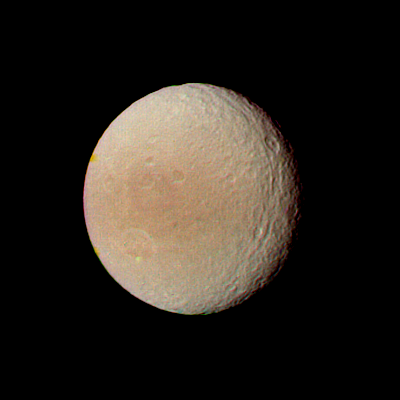

Saturn – Tethys from 594,000 kilometers (368,000 miles) Away

Voyager 2 obtained this image of Tethys on Aug. 25, when the spacecraft was 594,000 kilometers (368,000 miles) from this satellite of Saturn. This photograph was compiled from images taken through the violet, clear and green filters of Voyager’s narrow-angle camera. Tethys shows two distinct types of terrain–bright, densely cratered regions; and relatively dark, lightly cratered planes that extend in a broad belt across the satellite. The densely cratered terrain is believed to be part of the ancient crust of the satellite; the lightly cratered planes are thought to have been formed later by internal processes. Also clearly seen is a trough that runs parallel to the terminator (the day-night boundary, seen at right). This trough is an extension of the huge canyon system Voyager 1 saw last fall. This system extends nearly two-thirds the distance around Tethys. The Voyager project is managed for NASA by the Jet Propulsion Laboratory, Pasadena, Calif.

Credit: NASA/JPL